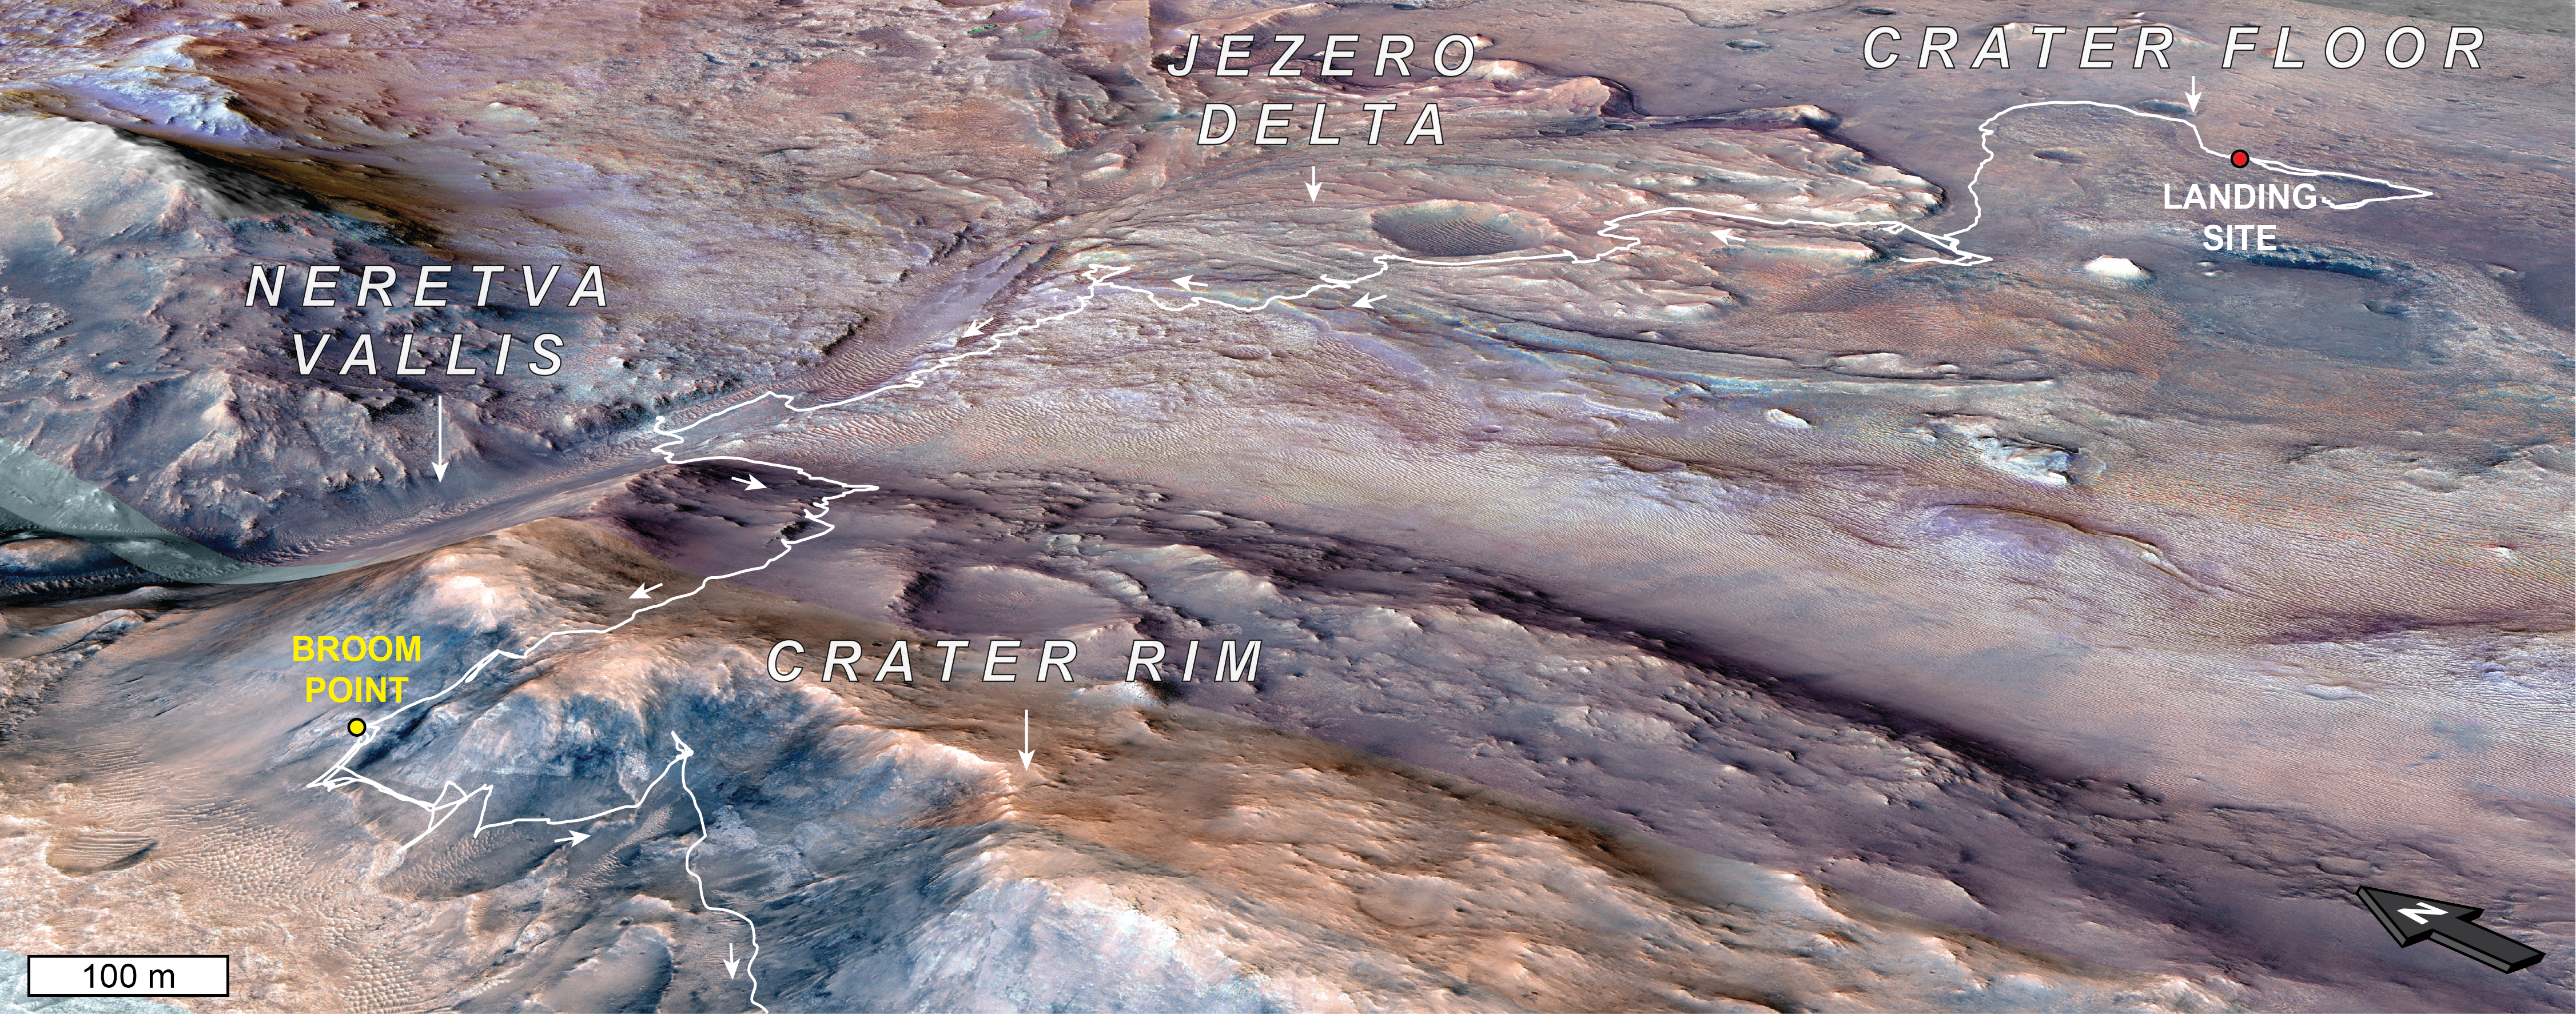

Perseverance’s Trip to ‘Broom Point’

This orbital map shows the path NASA’s Perseverance Mars rover took to get to a location the science team has dubbed the “Broom Point member,” a sequence of layered bedrock likely more than 3.9 billion years old. As planned, the rover landed inside Jezero Crater on Feb. 18, 2021. It investigated the crater’s western delta and inlet river valley, Neretva Vallis, before summiting the crater rim in December 2024 following a rim-to-crest climb of 2,620 feet (800 meters).

The Broom Point region is situated on the outer edge of the crater rim and was visited by the rover in mid-2025. The yellow dot indicates location where the rover took a selfie.

NASA’s Jet Propulsion Laboratory, which is managed for the agency by Caltech in Pasadena, California, built and manages operations of the Perseverance rover. Arizona State University leads the operations of the Mastcam-Z instrument, working in collaboration with Malin Space Science Systems in San Diego, on the design, fabrication, testing, and operation of the cameras, and in collaboration with the Niels Bohr Institute of the University of Copenhagen on the design, fabrication, and testing of the calibration targets.

For more about Perseverance: science.nasa.gov/mission/mars-2020-perseverance/

JPL manages the Mars Reconnaissance Orbiter for NASA’s Science Mission Directorate in Washington as part of NASA’s Mars Exploration Program portfolio. Lockheed Martin Space in Denver built MRO and supports its operations. The University of Arizona, in Tucson, operates HiRISE, which was built by Ball Aerospace & Technologies Corp., in Boulder, Colorado.

Credit: NASA/JPL-Caltech/MRO/HIRISE/UA/ICL